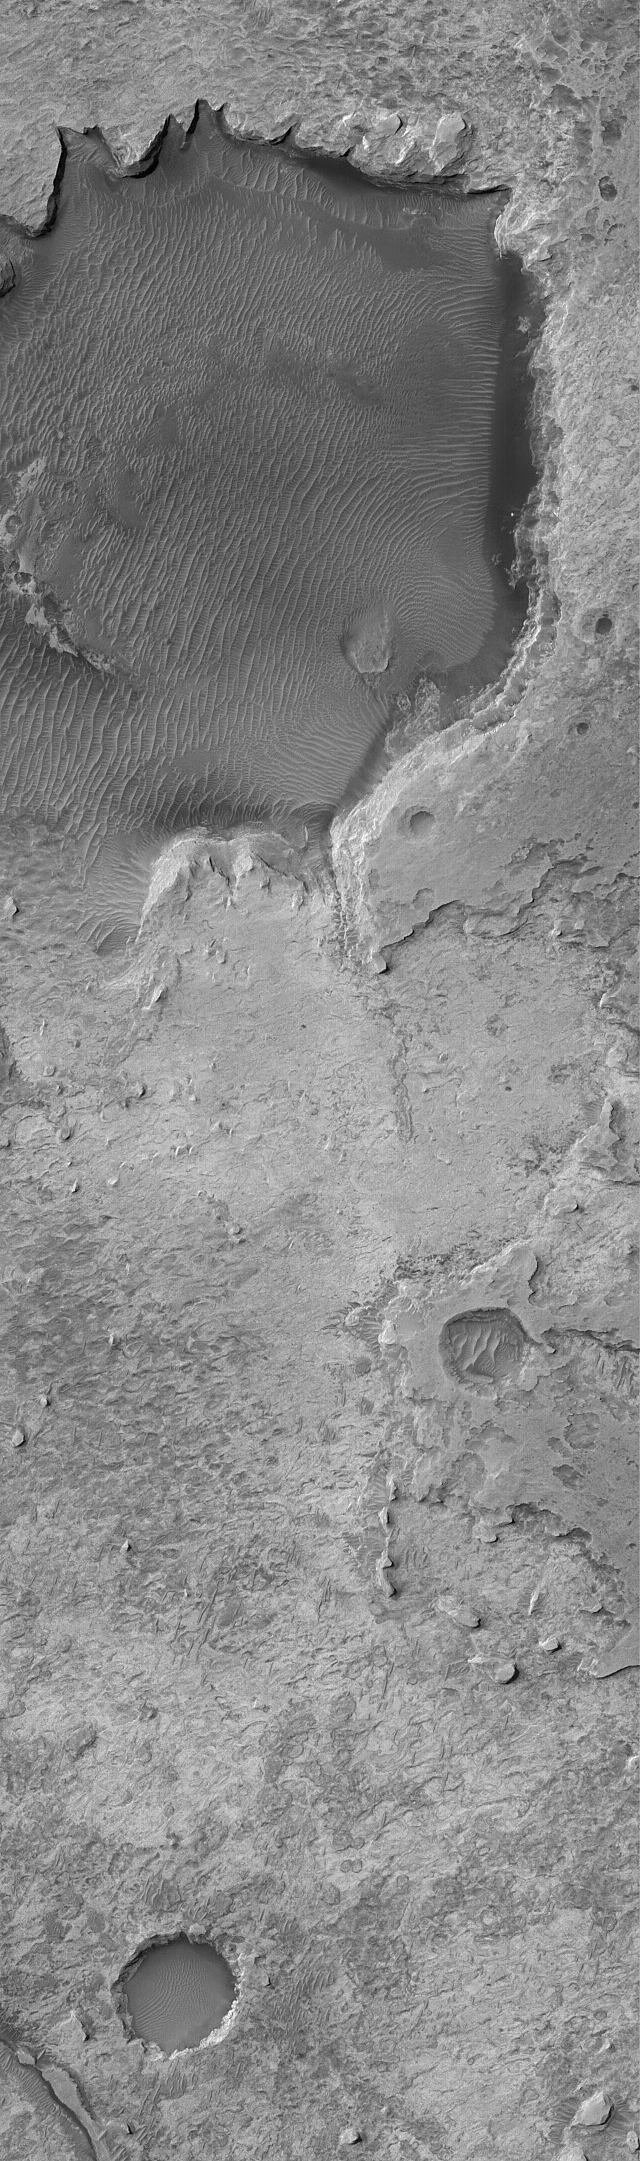

Meridiani’s Rocks

27 November 2004
Sinus Meridiani is the site of the largest outcropping of light-toned, layered sedimentary rocks on Mars. Last January, the Mars Exploration Rover (MER-B), Opportunity, landed in a portion of central Sinus Meridiani and has since that time been exploring the local outcrops of light-toned, sedimentary rock. Where Opportunity landed, most of the sedimentary rocks are covered by a regolith of windblown sand and granules. At the rover site, rock outcrops are found mostly in crater walls. Further to the north, the outcrops are not covered with sediment. Vast plains of exposed sedimentary rock, covering an area several times larger than all the sedimentary rock exposures of northern Arizona, New Mexico, and eastern Utah, combined, are found in northern and eastern Sinus Meridiani. This Mars Global Surveyor (MGS) Mars Orbiter Camera (MOC) image shows some of the northern Sinus Meridiani sedimentary rock outcrops. It also shows the locations of several meteor impact craters that have been degraded as the sedimentary rocks have been eroded away. The large, dark, circular area near the top of the picture may mark the location of a crater that is still mostly filled and buried beneath dark, windblown debris. The sedimentary rocks of northern Sinus Meridiani have been known to occur there for at least the past seven years. They were initially described in a paper in Science describing MOC results about sedimentary rocks on Mars, published in December 2000 (see “Sedimentary rocks of early Mars”). This image is located near 2.3°N, 2.0°W, and covers an area about 3 km (1.9 mi) wide. Sunlight illuminates the scene from the upper left.

Credit: NASA/JPL/Malin Space Science Systems